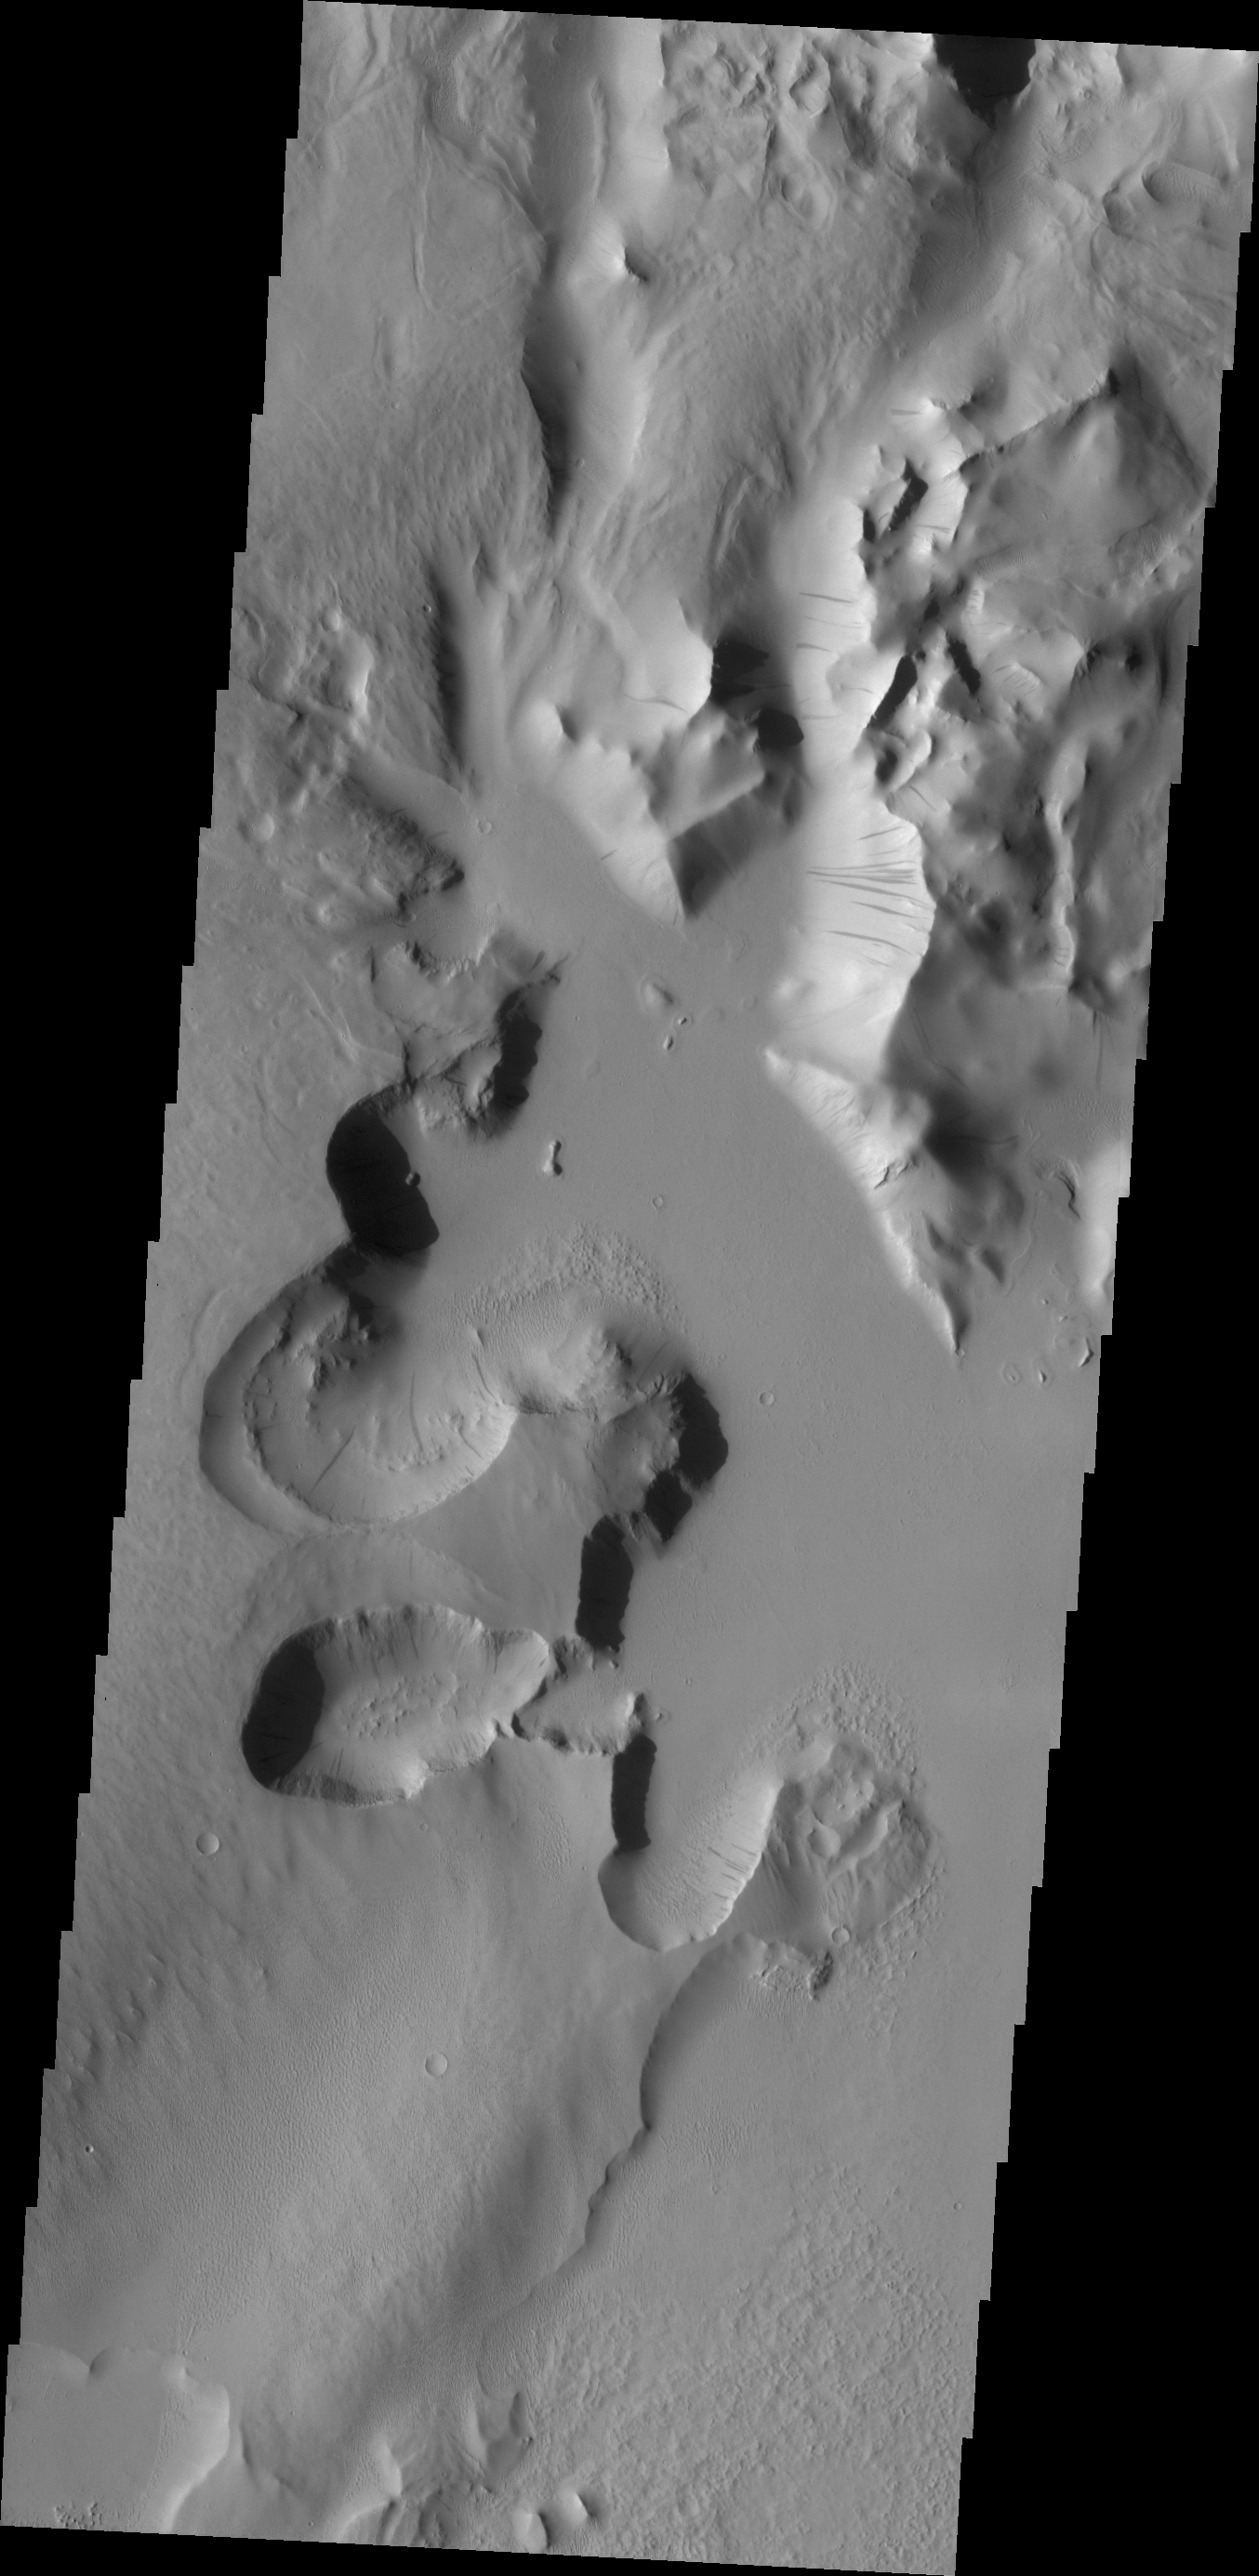

Lycus Sulci

Lycus Sulci is an extremely complex region surrounding the western and northern flanks of Olympus Mons. With a multitude of fault formed cliff faces, dark slope streaks are a common occurrence.

Credit: NASA/JPL/ASU